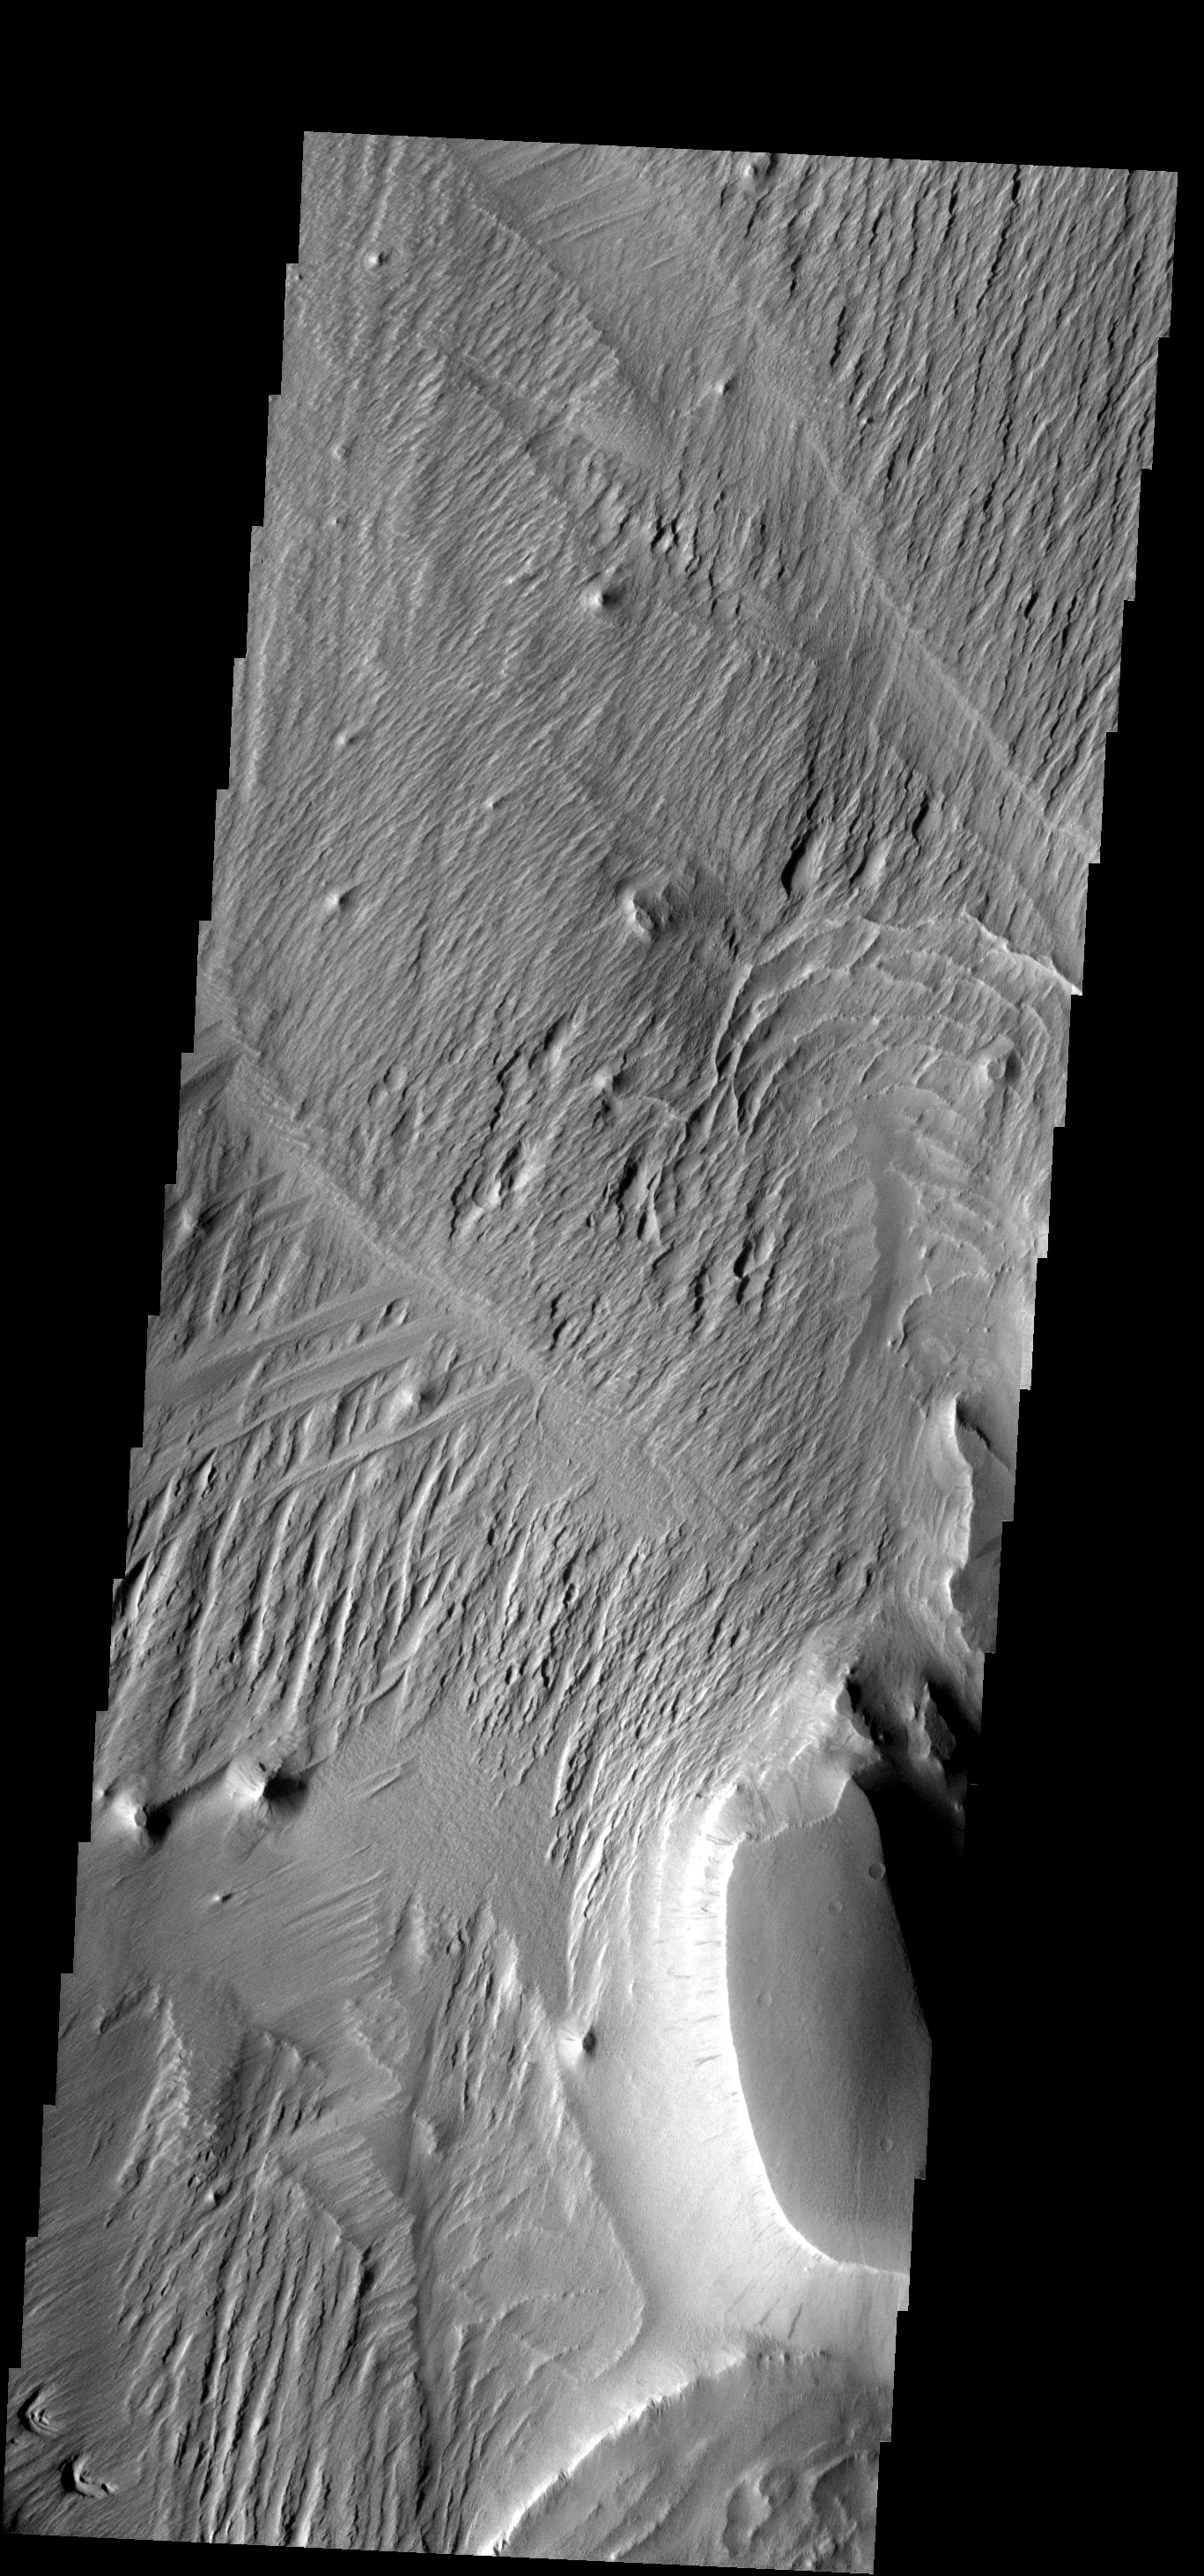

Medusae Fossae

The Medusae Fossae Formation is a large region of material that is easily eroded by the wind. The work of the wind has produced a variety of surface textures.

Image information: VIS instrument. Latitude -2.2N, Longitude 205.2E. 18 meter/pixel resolution.

Please see the THEMIS Data Citation Note for details on crediting THEMIS images.

Note: this THEMIS visual image has not been radiometrically nor geometrically calibrated for this preliminary release. An empirical correction has been performed to remove instrumental effects. A linear shift has been applied in the cross-track and down-track direction to approximate spacecraft and planetary motion. Fully calibrated and geometrically projected images will be released through the Planetary Data System in accordance with Project policies at a later time.

NASA’s Jet Propulsion Laboratory manages the 2001 Mars Odyssey mission for NASA’s Office of Space Science, Washington, D.C. The Thermal Emission Imaging System (THEMIS) was developed by Arizona State University, Tempe, in collaboration with Raytheon Santa Barbara Remote Sensing. The THEMIS investigation is led by Dr. Philip Christensen at Arizona State University. Lockheed Martin Astronautics, Denver, is the prime contractor for the Odyssey project, and developed and built the orbiter. Mission operations are conducted jointly from Lockheed Martin and from JPL, a division of the California Institute of Technology in Pasadena.

Credit: NASA/JPL/ASU